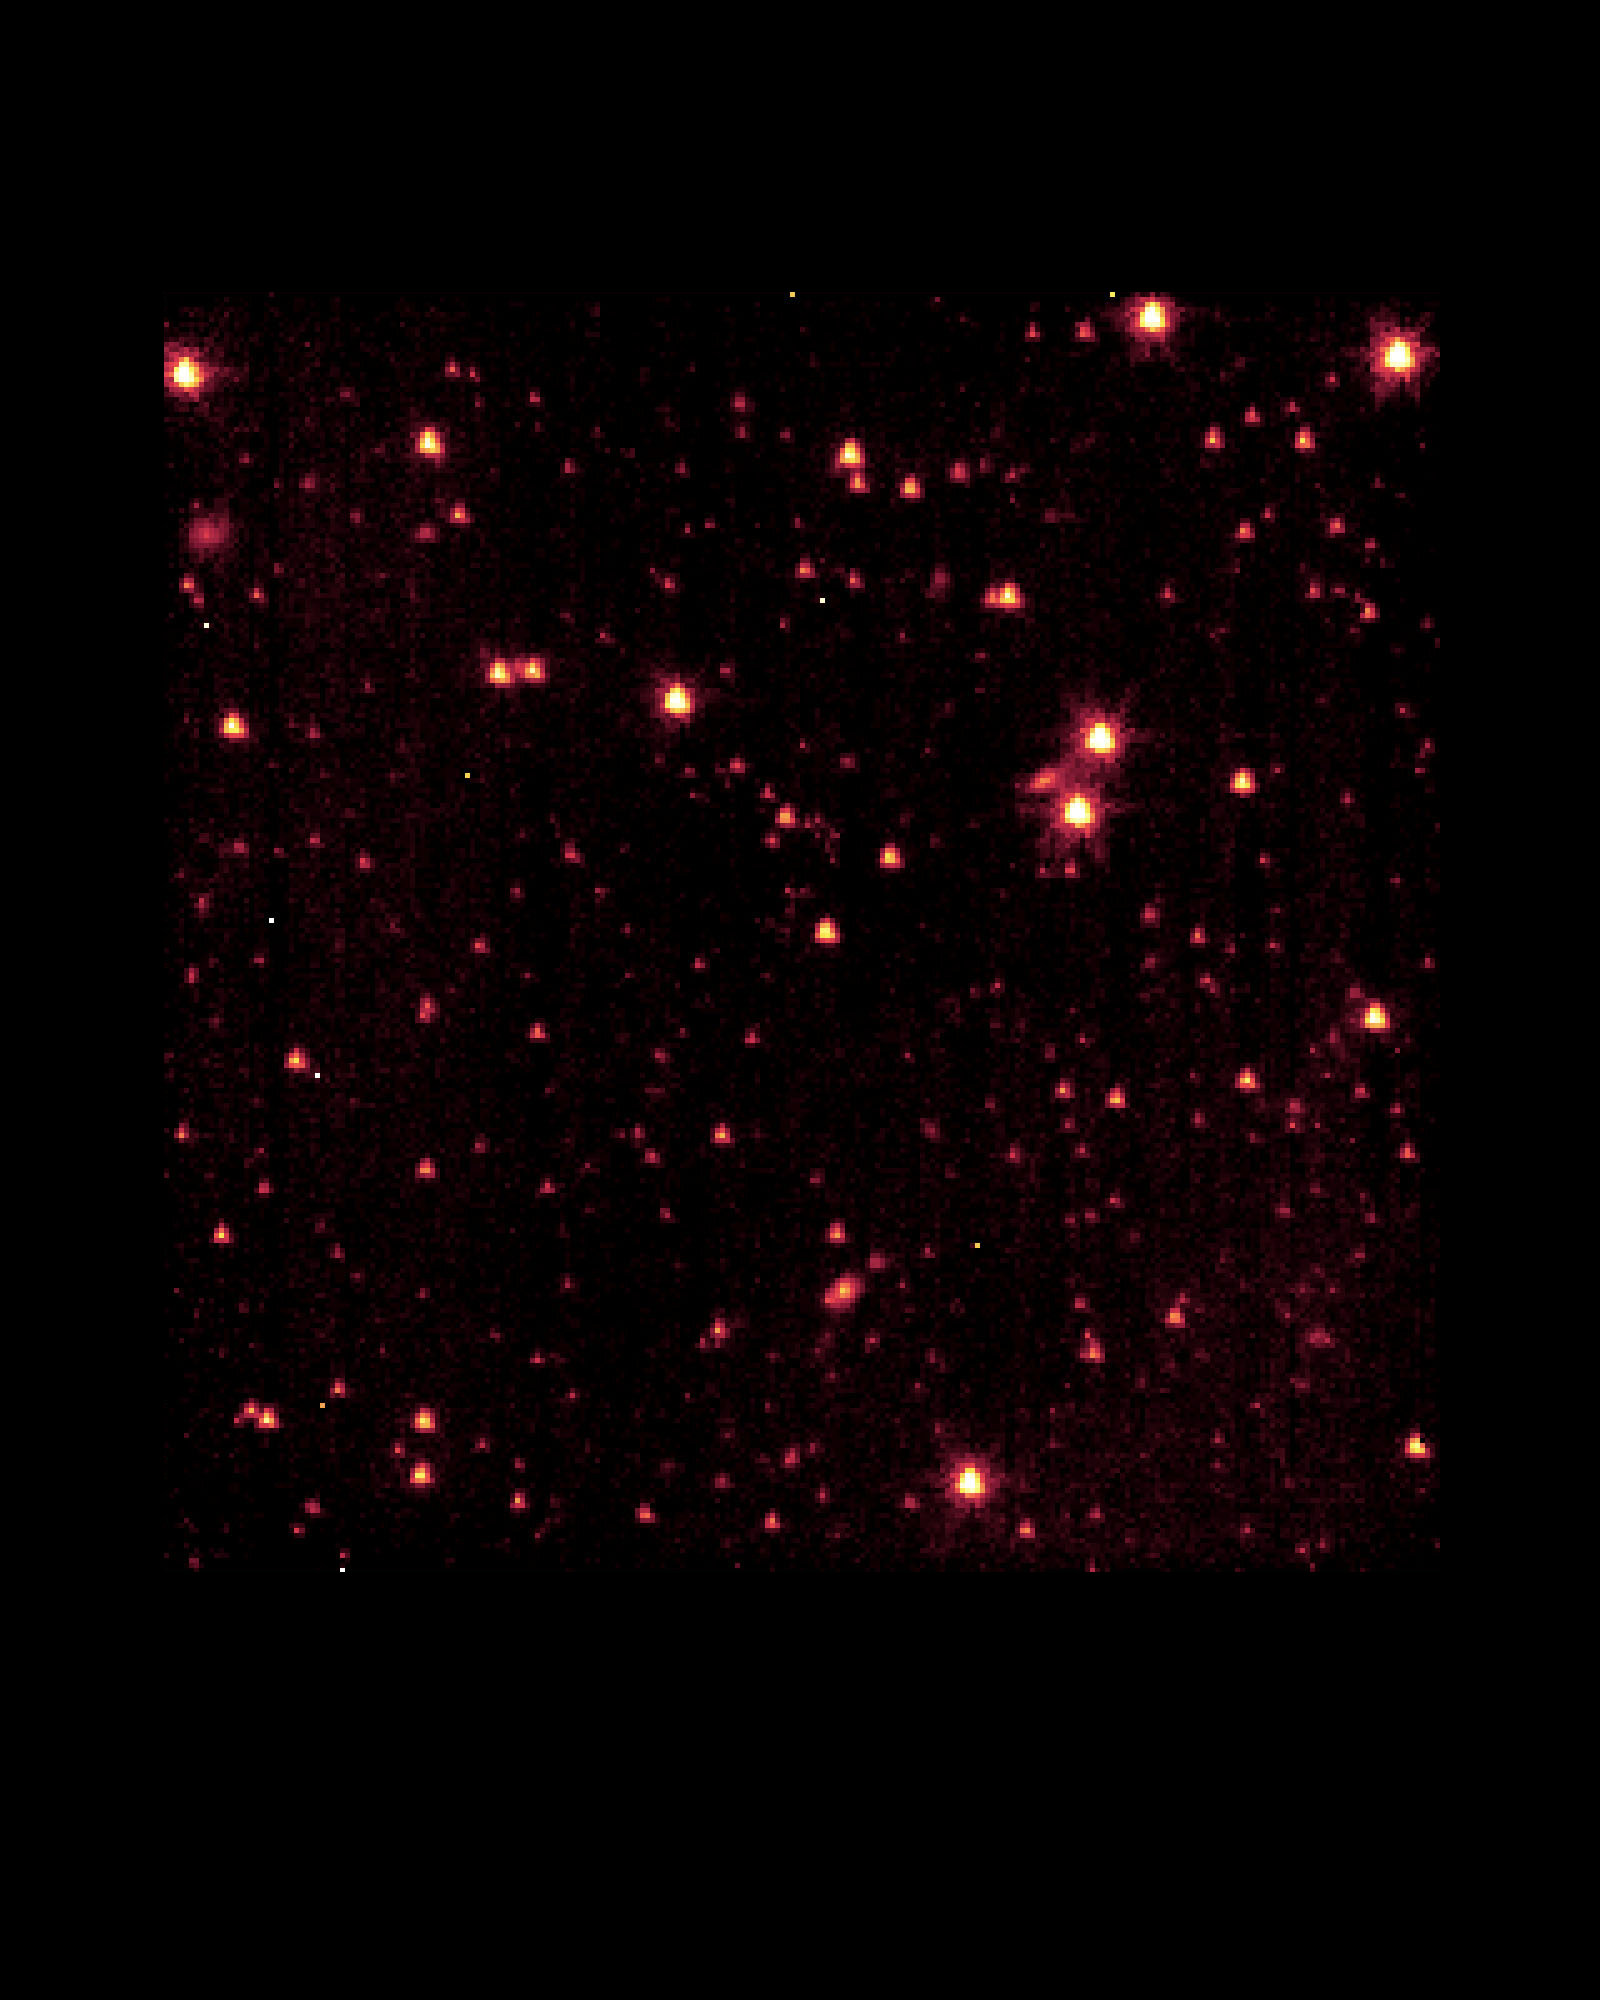

SIRTF “Aliveness Test” Image

This engineering image derives from 100 seconds of observing time on one of the three science instruments aboard the Space InfraRed Telescope Facility (SIRTF). SIRTF was launched on August 25, and opened up its focal plane to starlight on August 30. This image was obtained as part of the instrument power-on sequence on September 1, one week after launch and a full month before the telescope is expected to reach optimal operating temperature and focus. The stars and galaxies seen in this image already attest to the observatory’s great sensitivity in the infrared and to its proper operation.

For a full-resolution, annotated version of this image, please select Figure 1, below:

Photojournal note: The Space Infrared Telescope Facility (SIRTF) telescope was renamed the Spitzer Space Telescope on December 18, 2003, after the late Dr. Lyman Spitzer, in a contest which was open to the general public.

Credit: NASA/JPL/Caltech